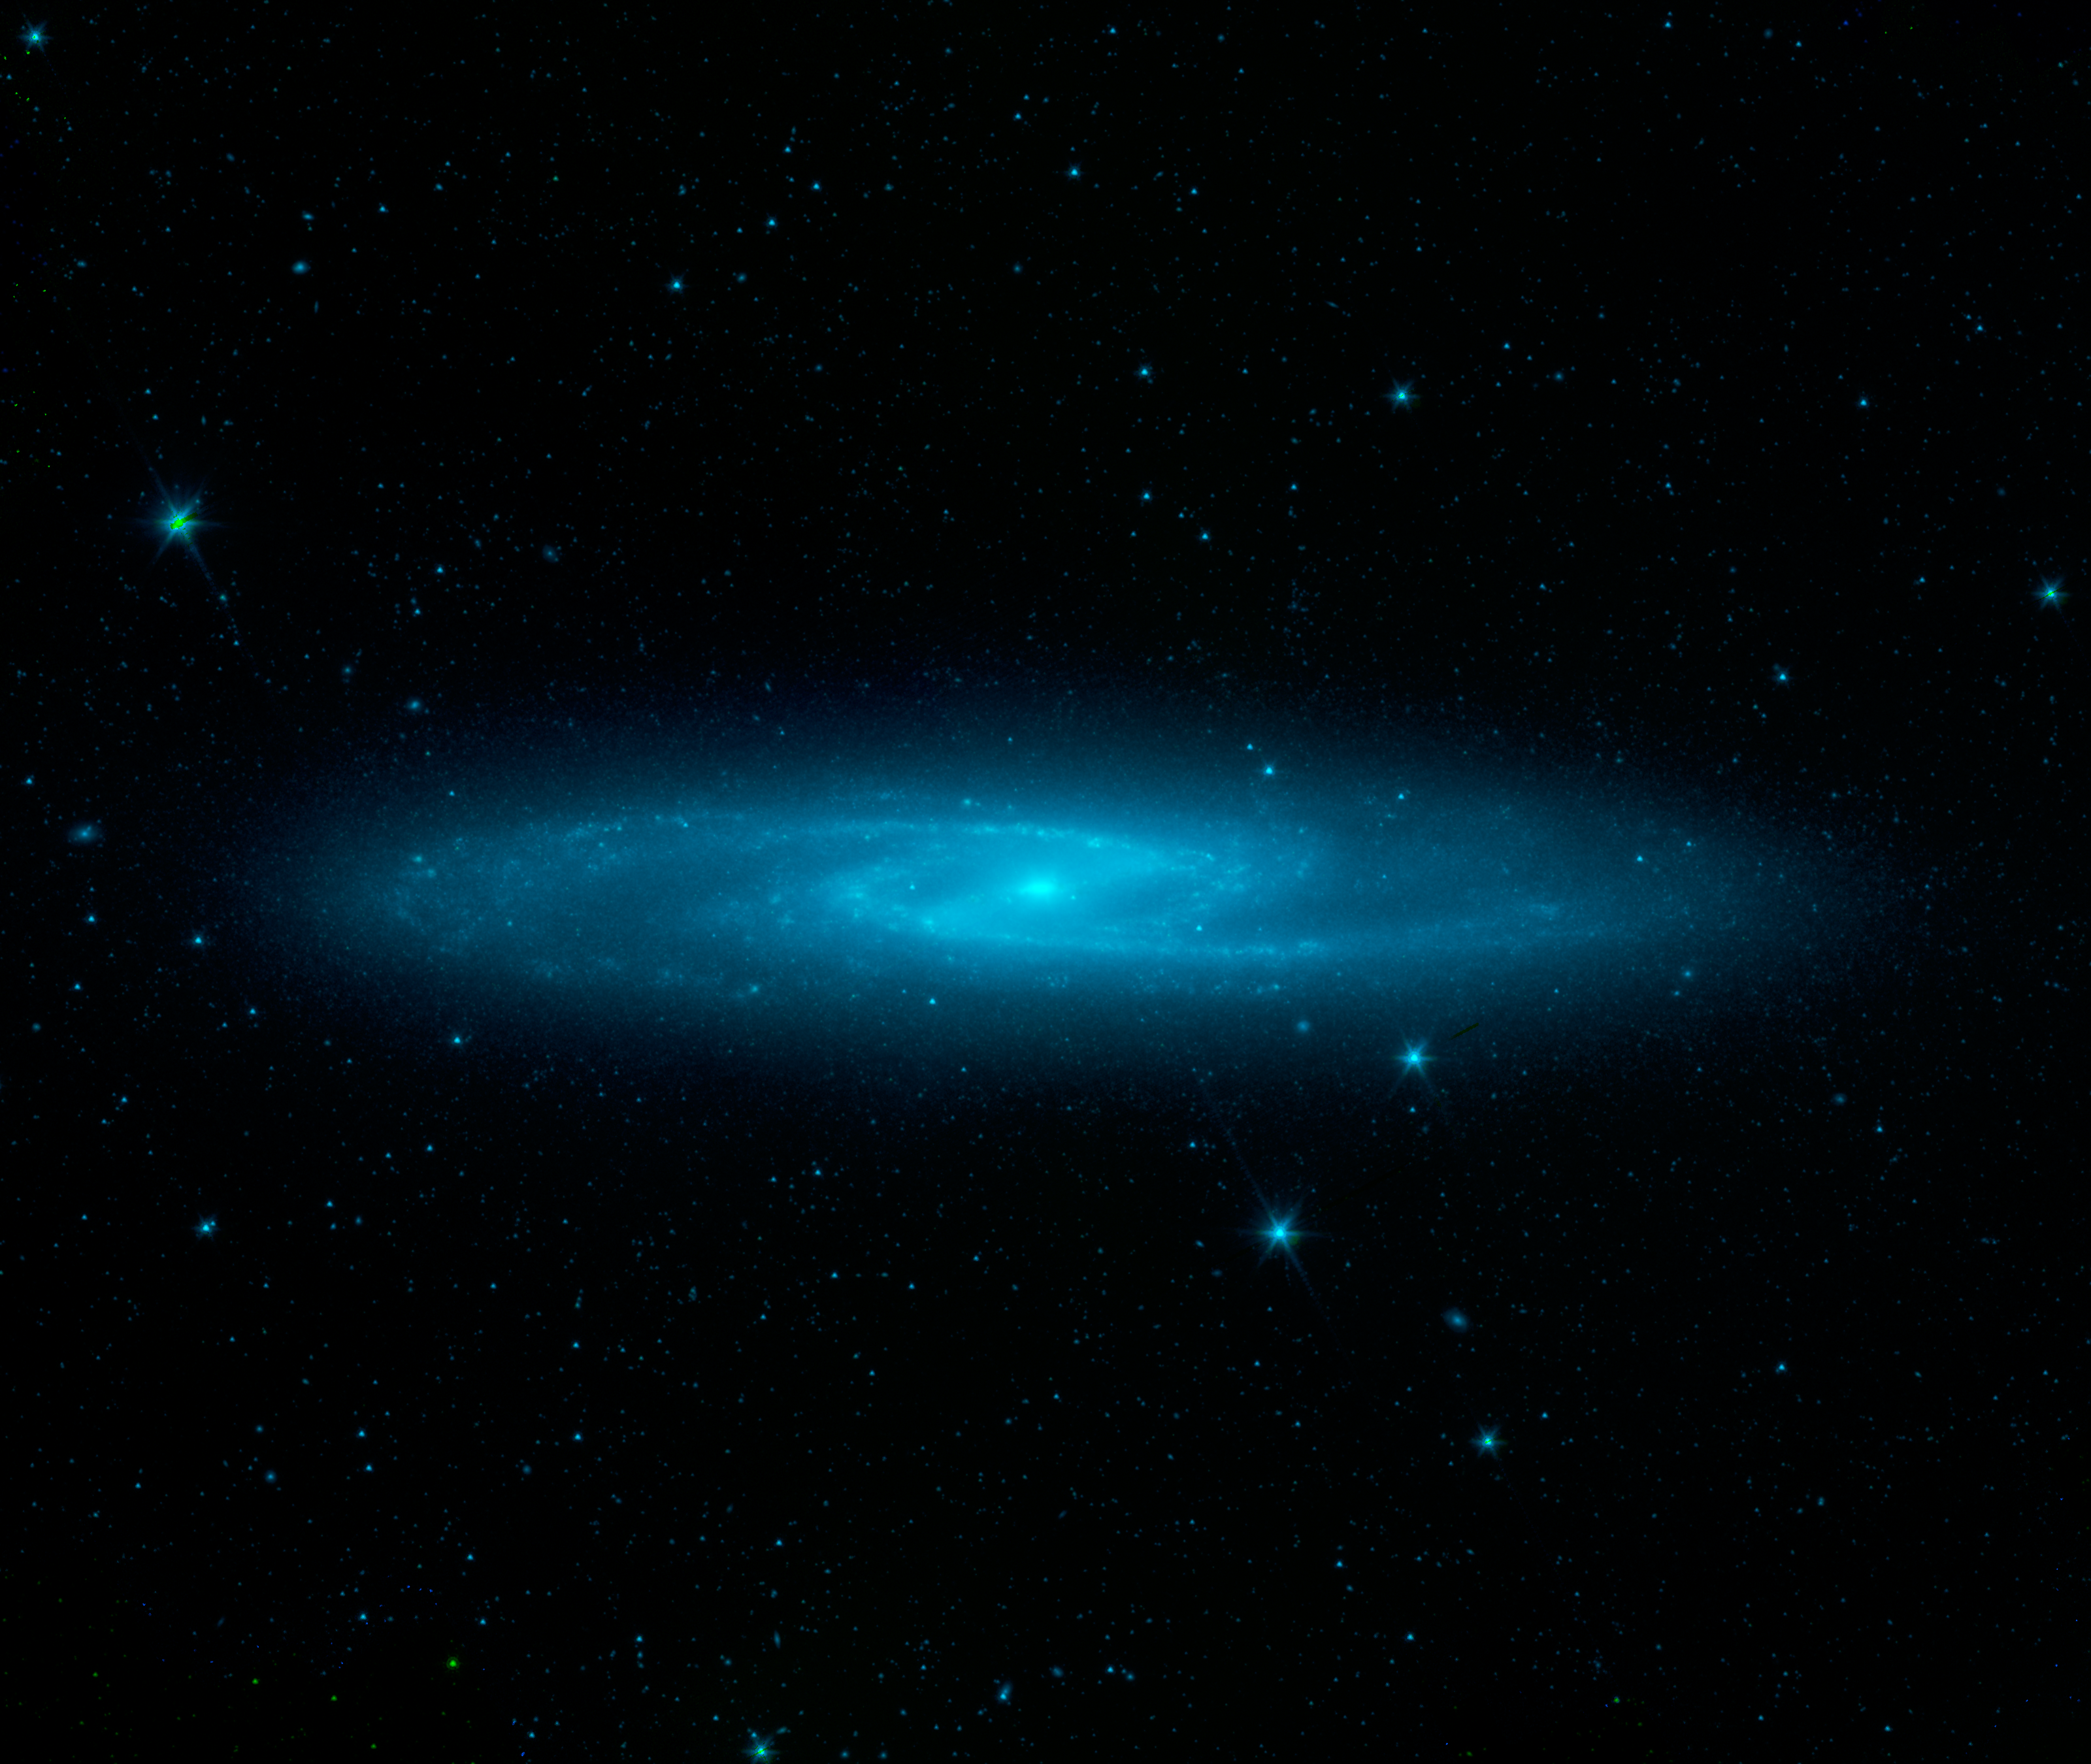

The Stars of the Barred Sculptor Galaxy

The spectacular swirling arms and central bar of the Sculptor galaxy are revealed in this new starlight view from NASAs Spitzer Space Telescope.

Also known as NGC 253, the Sculptor galaxy is part of a cluster of galaxies visible to observers in the Southern hemisphere. It is known as a starburst galaxy for the extraordinarily strong star formation in its nucleus.

In this image, the blue glow primarily comes from stars as seen at shorter wavelengths of infrared light. In this view, the disk, spiral arms and central bar are much easier to identify than in visible light because the obscuring effects of dust are minimized.

While Spitzer is now operating without any onboard cryogen, it can still operate its shorter-wavelength detectors to produce images like this. Spitzer continues to be a valuable tool for studying the infrared properties of galaxies near and far.

Infrared light with wavelengths of 3.6 and 4.5 microns is shown as blue/cyan. These observations were made during Spitzer's early cold, or cryogenic, mission but are typical of what can be achieved during the ongoing warm mission phase.

Credit: NASA/JPL-Caltech